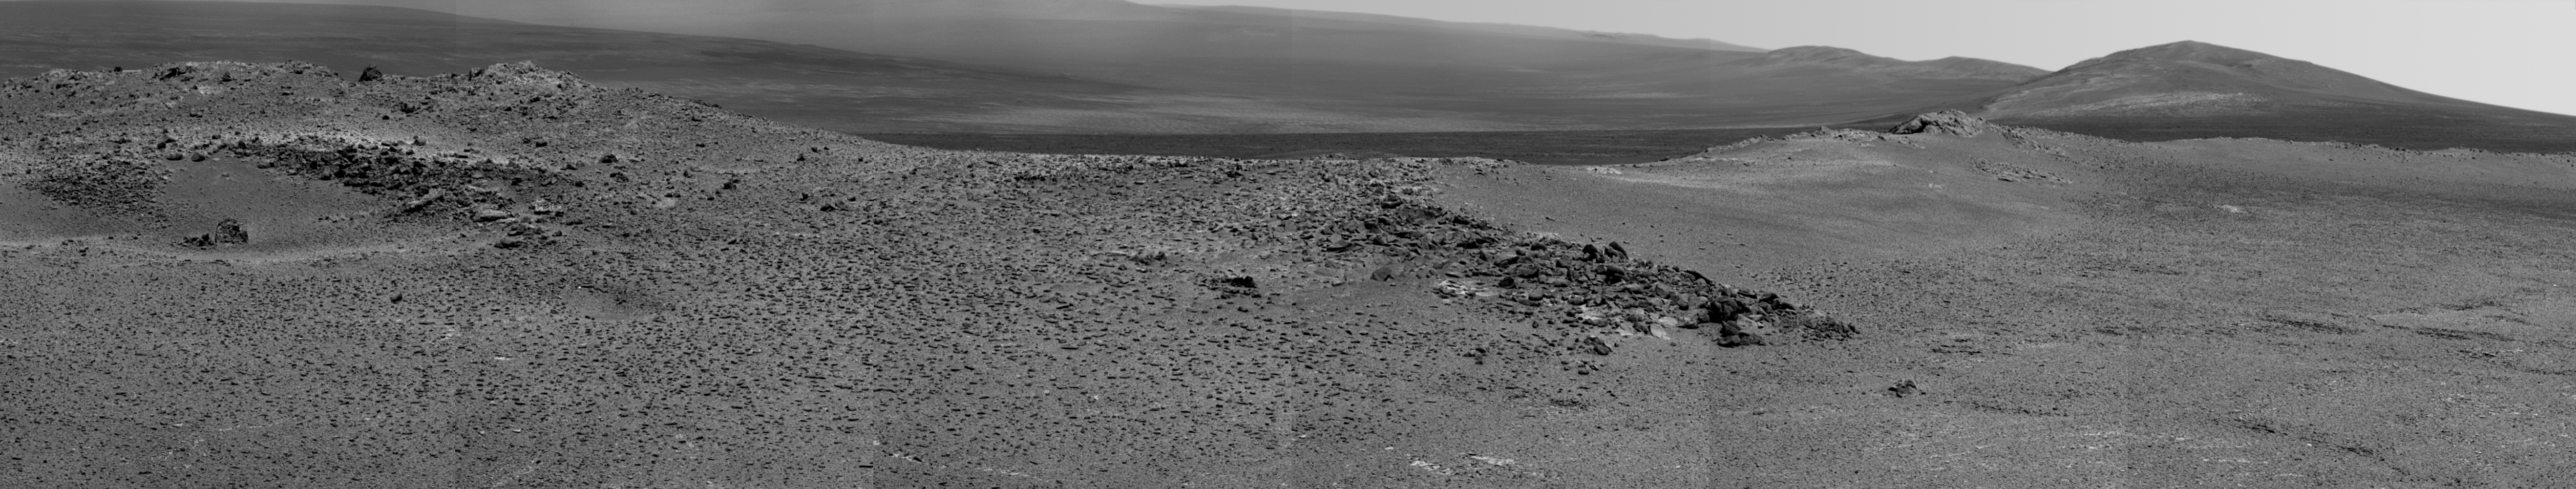

‘Nobbys Head’ on Opportunity’s Southward Route

NASA’s Mars Exploration Rover Opportunity used its panoramic camera (Pancam) to record this view of the rise in the foreground, called “Nobbys Head.” The rover drove around the north and west sides of Nobbys Head during a multi-week southward drive between two raised segments of the west rim of Endeavour Crater. This view is centered toward the south-southeast, with Opportunity’s next destination, “Solander Point,” toward the right edge of the view.

Nobbys Head is about a third of the way from the rim segment where Opportunity worked for most of the past two years, “Cape York,” to Solander Point. See PIA17072 for a map of this section of the rim of Endeavour Crater. Opportunity began a trek of approximately 1.2 miles (2 kilometers) from part of Cape York to Solander Point in late May 2013. The six Pancam frames combined into this mosaic view were taken during the 3,335th Martian day, or sol, of Opportunity’s mission on Mars (June 11, 2013). The rover drove 114.4 feet (34.88 meters) on that sol.

Opportunity has been studying the western rim of Endeavour Crater since arriving there in August 2011. The crater spans 14 miles (22 kilometers) in diameter, by far the largest that Opportunity has visited since it landed on Mars in January 2004.

Credit: NASA/JPL-Caltech/Cornell Univ./Arizona State Univ.